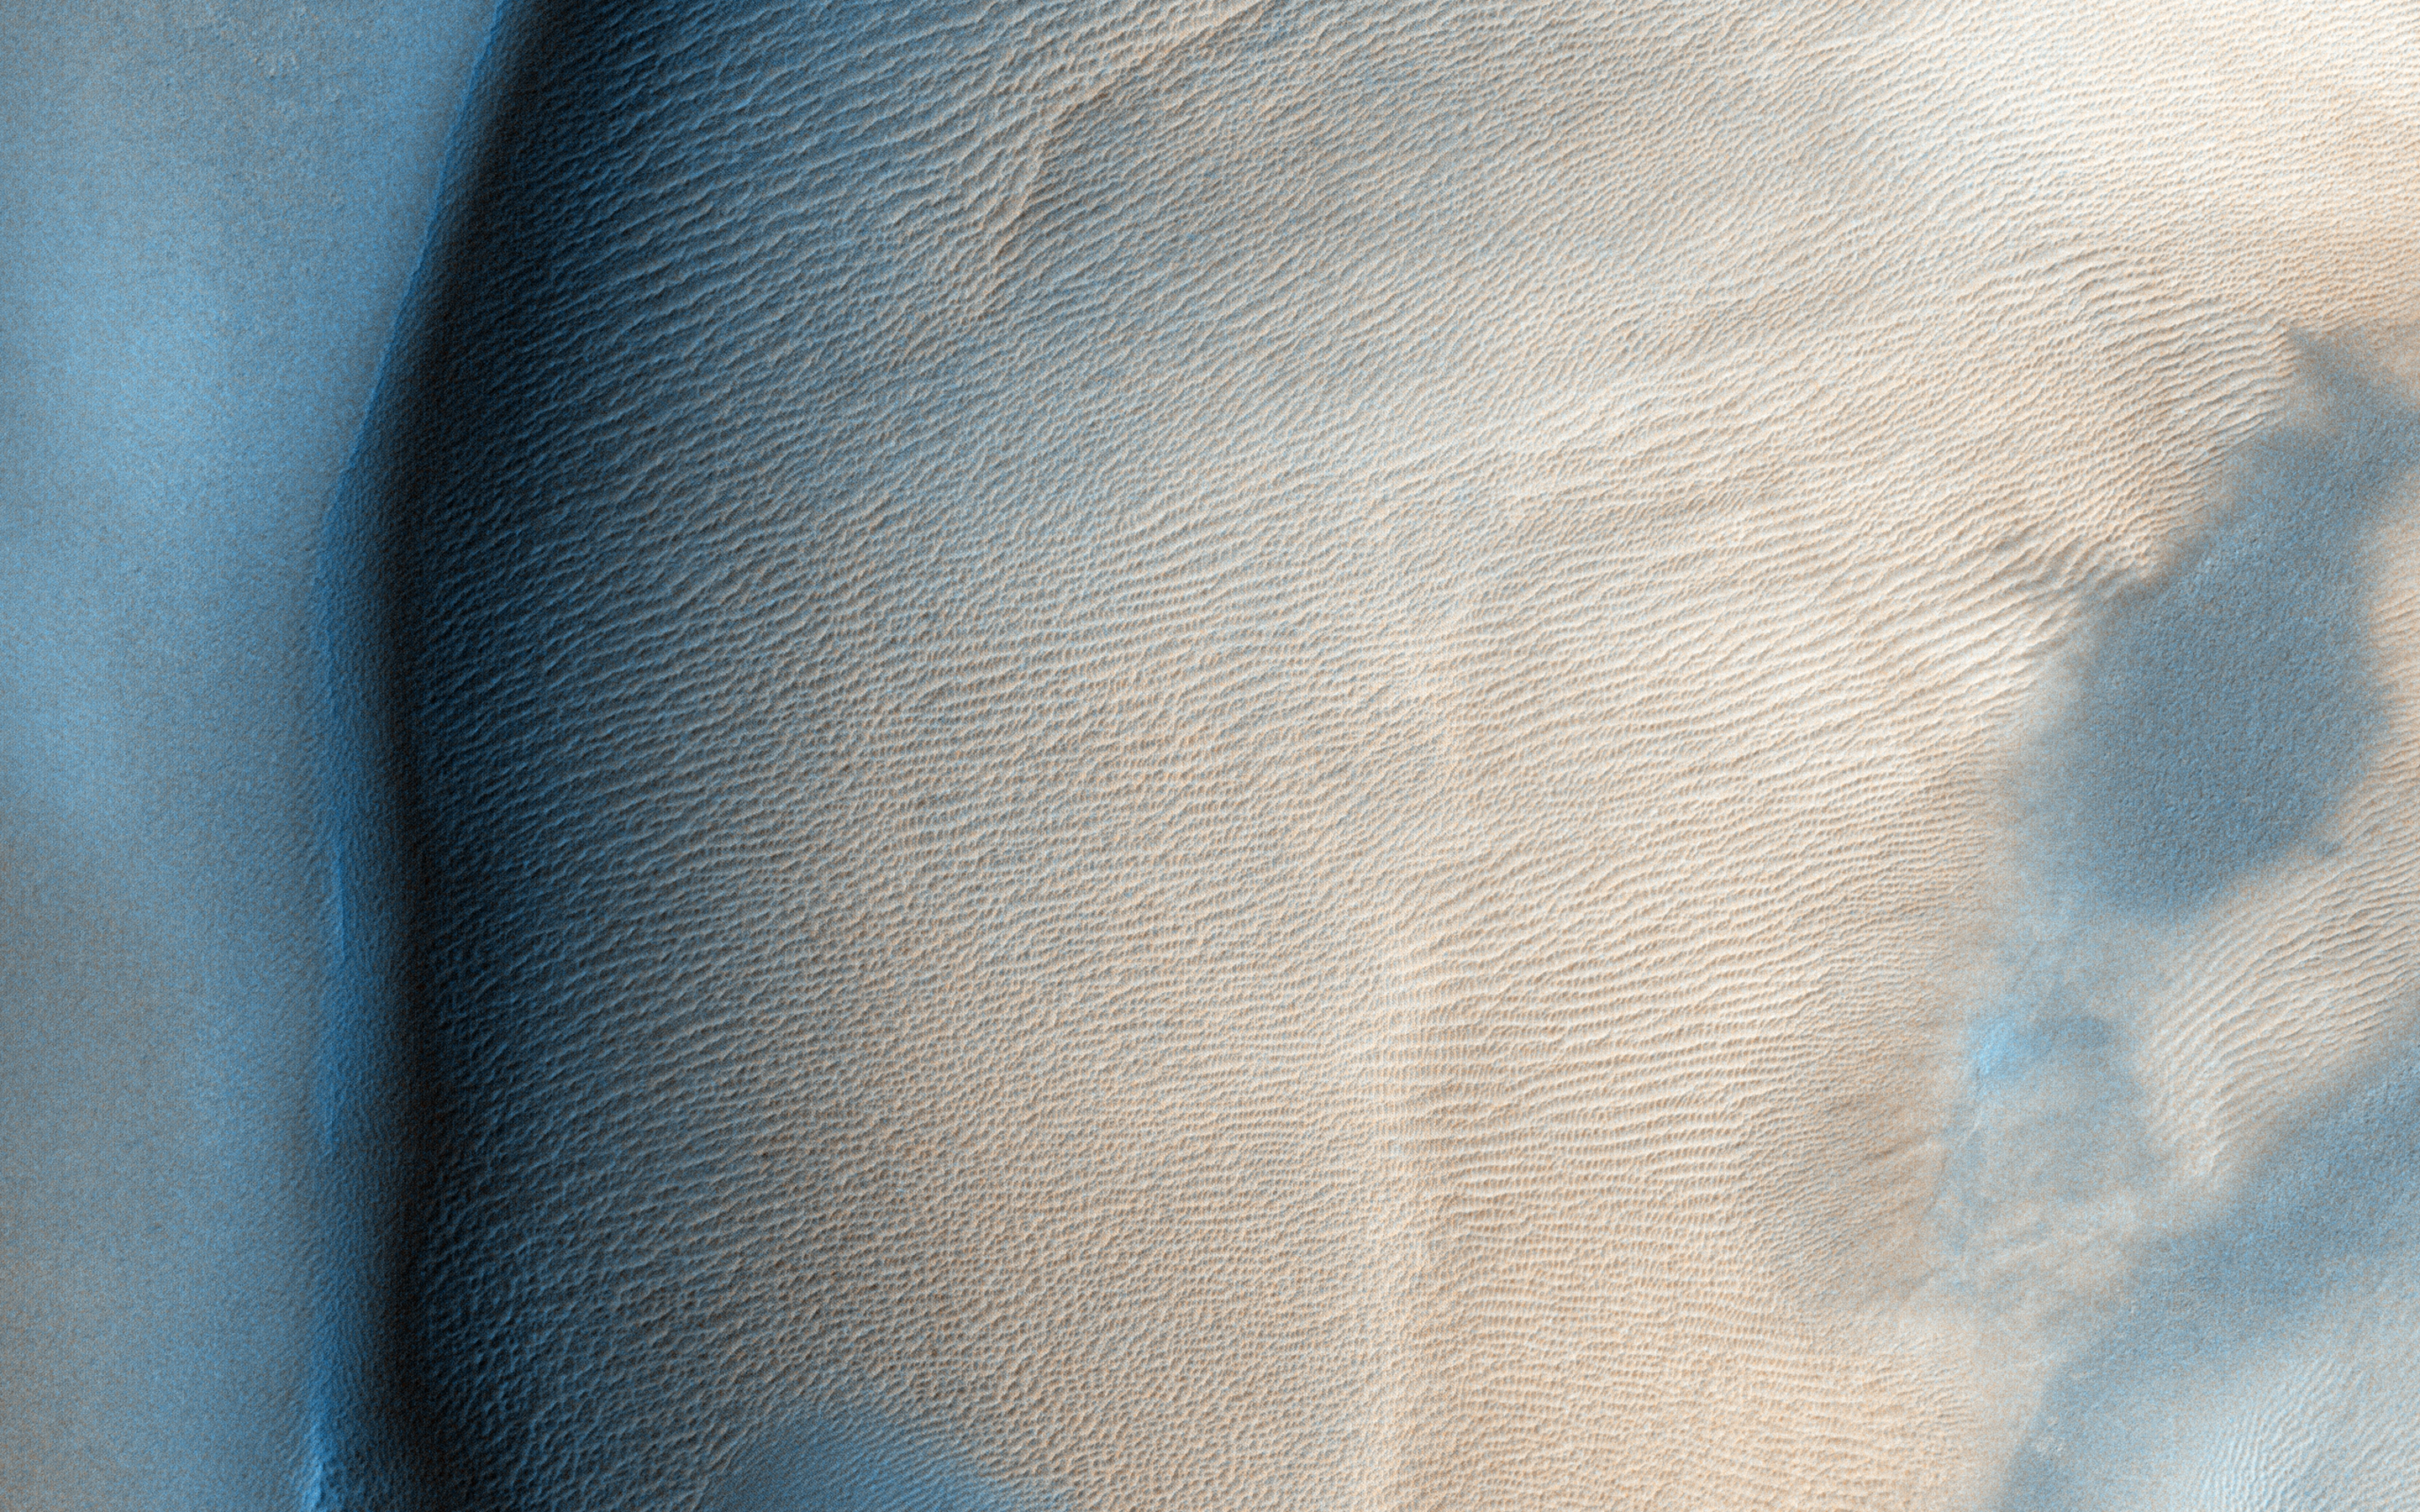

A Large, Longitudinal Dune

Taken in late southern spring and when Mars is near perihelion (closest distance to the Sun), this image shows the effects of dry ice sublimation on a longitudinal dune in the far Southern hemisphere. The bright patches on the dune are still covered in frost, and the dark regions are frost-free.

Longitudinal dunes form when the wind switches between two common directions*. Based on the direction of this dune’s long crest and the orientation of the smaller ripples, it appears the wind blows from the east and from the northwest. However, it would require taking multiple HiRISE images of this location over time and noticing movement before we could say this definitively.

The broad base of this dune may indicate that dune sand has spilled out from areas once covered in ice.

During the next Martian Southern hemisphere winter (about half a Mars year or one Earth year from when this image was taken), this dune will again be covered in frost and possibly solid carbon dioxide ice, unable to blow in the wind until the volatiles begin to sublimate in the spring.

*These are ripples indicating a wind out of the north/northwest. The scene is 250 m across.

The University of Arizona, Tucson, operates HiRISE, which was built by Ball Aerospace & Technologies Corp., Boulder, Colo. NASA’s Jet Propulsion Laboratory, a division of the California Institute of Technology in Pasadena, manages the Mars Reconnaissance Orbiter Project for NASA’s Science Mission Directorate, Washington.

Credit: NASA/JPL-Caltech/University of Arizona